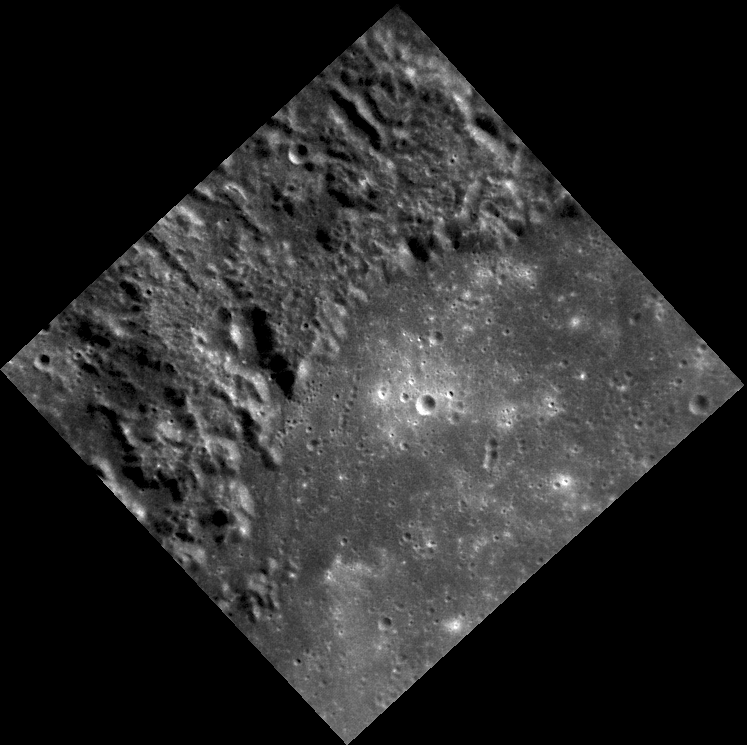

Petrarch’s Rough Neighborhood

Taken with the Narrow Angle Camera (NAC), this image shows part of the impact basin Petrarch, named for the 14th century Italian scholar, poet, and “Father of Humanism” Francesco Petrarca. Much of the surface near Petrarch is unusually rough and textured. The Mariner 10 team informally dubbed this surface “weird terrain” (though it was later named “hilly and lineated terrain” for official geologic maps). MESSENGER imaged this region during the mission’s second Mercury flyby as well as a portion of it early in the orbital mission.

This image was acquired as part of MDIS’s high-resolution surface morphology base map. The surface morphology base map will cover more than 90% of Mercury’s surface with an average resolution of 250 meters/pixel (0.16 miles/pixel or 820 feet/pixel). Images acquired for the surface morphology base map typically have off-vertical Sun angles (i.e., high incidence angles) and visible shadows so as to reveal clearly the topographic form of geologic features.

The MESSENGER spacecraft is the first ever to orbit the planet Mercury, and the spacecraft’s seven scientific instruments and radio science investigation are unraveling the history and evolution of the Solar System’s innermost planet. Visit the Why Mercury? section of this website to learn more about the key science questions that the MESSENGER mission is addressing. During the one-year primary mission, MDIS is scheduled to acquire more than 75,000 images in support of MESSENGER’s science goals.

Date acquired: September 02, 2011
Image Mission Elapsed Time (MET): 223444635
Image ID: 708150
Instrument: Narrow Angle Camera (NAC) of the Mercury Dual Imaging System (MDIS)
Center Latitude: -29.60°
Center Longitude: 332.1° E
Resolution: 182 meters/pixel
Scale: From the left point to the right point, this image is about 135 km (84 miles) wide.
Incidence Angle: 39.6°
Emission Angle: 18.8°
Phase Angle: 58.4°

These images are from MESSENGER, a NASA Discovery mission to conduct the first orbital study of the innermost planet, Mercury. For information regarding the use of images, see the MESSENGER image use policy.

Credit: NASA/Johns Hopkins University Applied Physics Laboratory/Carnegie Institution of Washington